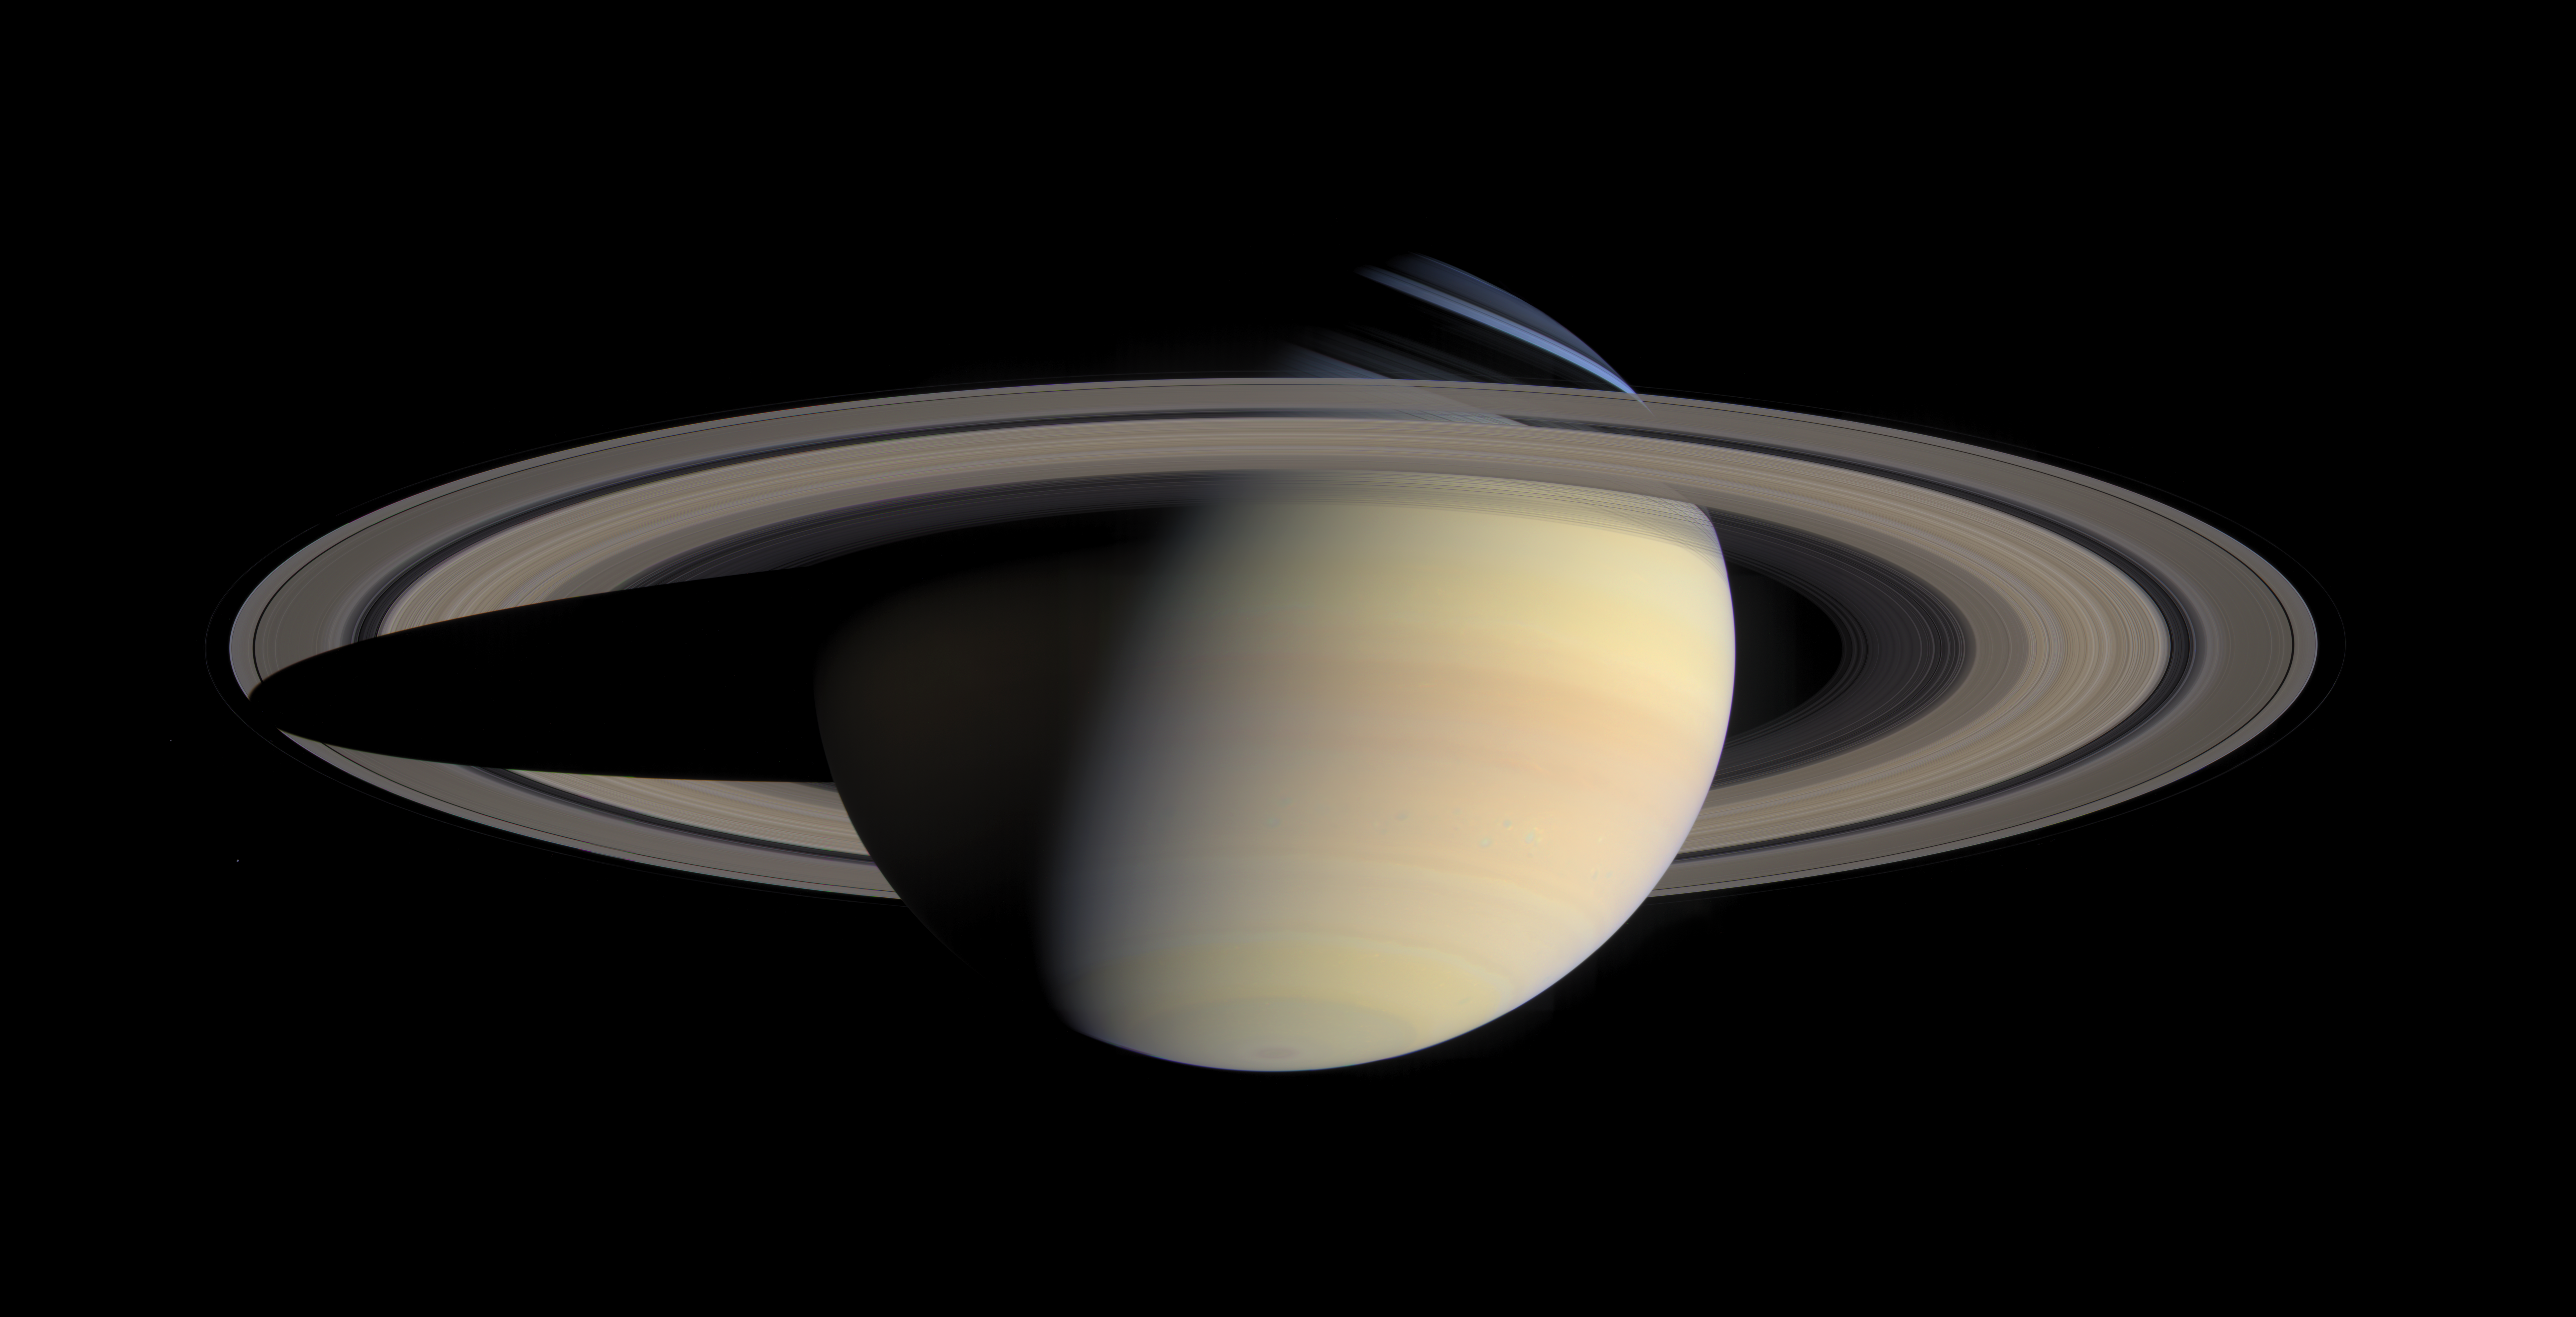

The Greatest Saturn Portrait …Yet

While cruising around Saturn in early October 2004, Cassini captured a series of images that have been composed into the largest, most detailed, global natural color view of Saturn and its rings ever made.

This grand mosaic consists of 126 images acquired in a tile-like fashion, covering one end of Saturn’s rings to the other and the entire planet in between. The images were taken over the course of two hours on Oct. 6, 2004, while Cassini was approximately 6.3 million kilometers (3.9 million miles) from Saturn. Since the view seen by Cassini during this time changed very little, no re-projection or alteration of any of the images was necessary.

Three images (red, green and blue) were taken of each of 42 locations, or “footprints,” across the planet. The full color footprints were put together to produce a mosaic that is 8,888 pixels across and 4,544 pixels tall.

The smallest features seen here are 38 kilometers (24 miles) across. Many of Saturn’s splendid features noted previously in single frames taken by Cassini are visible in this one detailed, all-encompassing view: subtle color variations across the rings, the thread-like F ring, ring shadows cast against the blue northern hemisphere, the planet’s shadow making its way across the rings to the left, and blue-grey storms in Saturn’s southern hemisphere to the right. Tiny Mimas and even smaller Janus are both faintly visible at the lower left.

The Sun-Saturn-Cassini, or phase, angle at the time was 72 degrees; hence, the partial illumination of Saturn in this portrait. Later in the mission, when the spacecraft’s trajectory takes it far from Saturn and also into the direction of the Sun, Cassini will be able to look back and view Saturn and its rings in a more fully-illuminated geometry.

The Cassini-Huygens mission is a cooperative project of NASA, the European Space Agency and the Italian Space Agency. The Jet Propulsion Laboratory, a division of the California Institute of Technology in Pasadena, manages the mission for NASA’s Science Mission Directorate, Washington, D.C. The Cassini orbiter and its two onboard cameras were designed, developed and assembled at JPL. The imaging team is based at the Space Science Institute, Boulder, Colo.

Credit: NASA/JPL/Space Science Institute